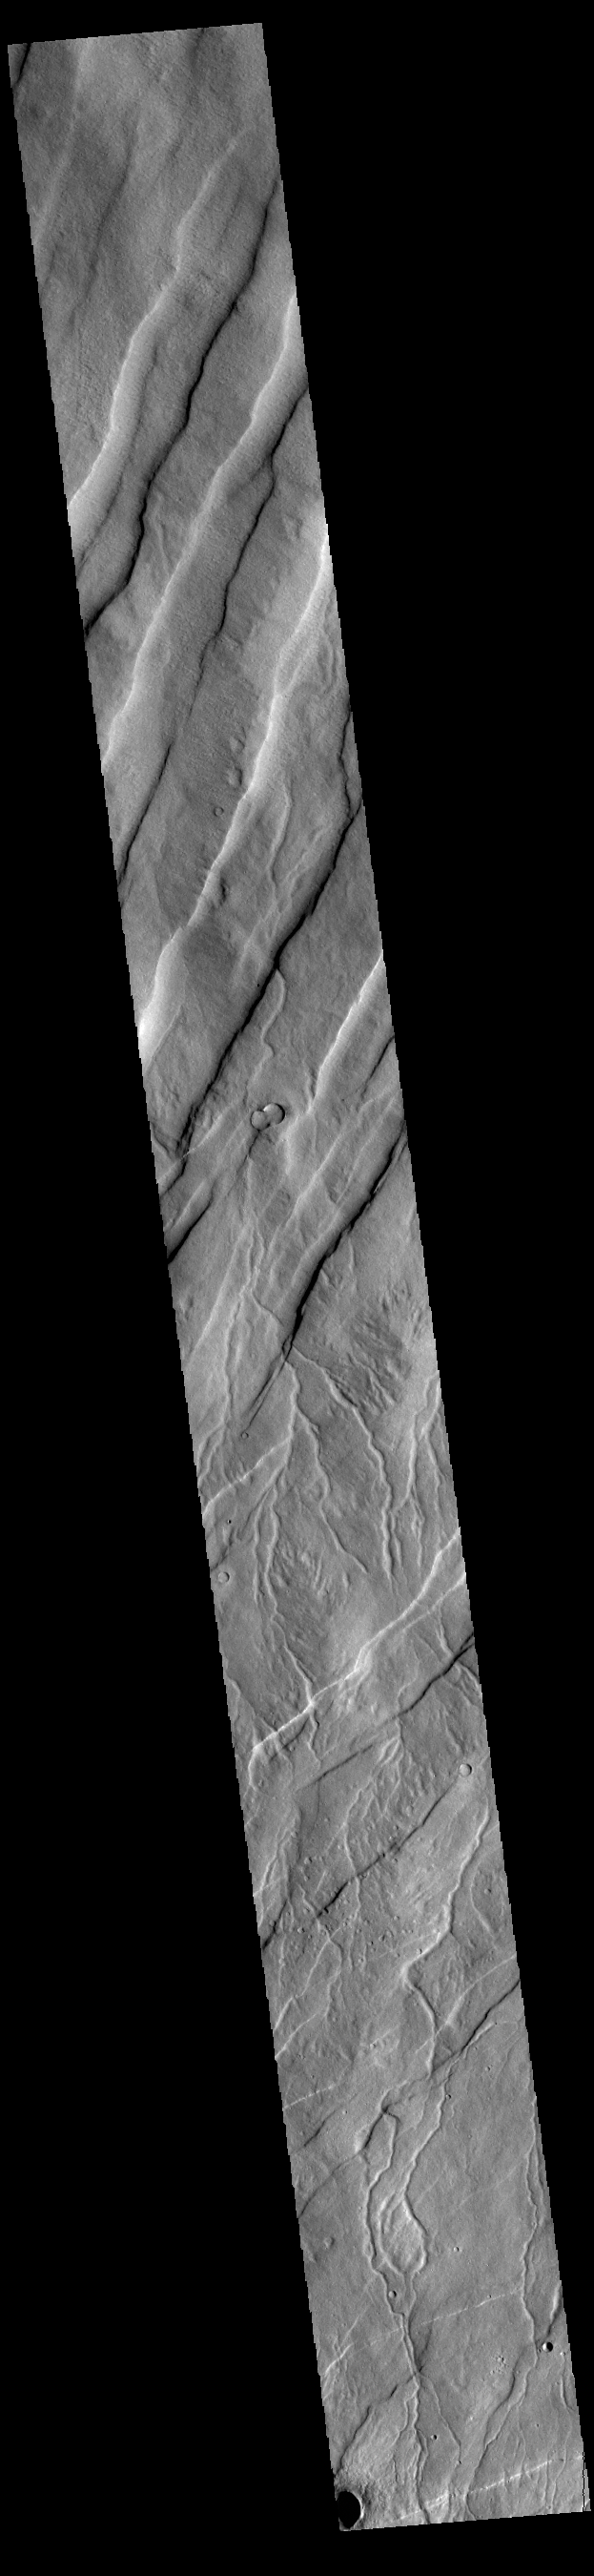

Alba Fossae

Alba Fossae is a set of long valleys on the western side of Alba Mons. These valleys are referred to as graben and are formed by extension of the crust and faulting. When large amounts of pressure or tension are applied to rocks on timescales that are fast enough that the rock cannot respond by deforming, the rock breaks along faults. In the case of a graben, two parallel faults are formed by extension of the crust and the rock in between the faults drops downward into the space created by the extension. Numerous sets of graben are visible in this THEMIS image, trending from north-northeast to south-southwest. Because the faults defining the graben are formed perpendicular to the direction of the applied stress, we know that extensional forces were pulling the crust apart in the west-northwest/east-southeast direction. The large number of graben around Alba Patera is generally believed to be the result of extensional forces associated with the uplift of Alba Mons. Numerous small channels are visible in the bottom half of the image.

Credit: NASA/JPL-Caltech/ASU